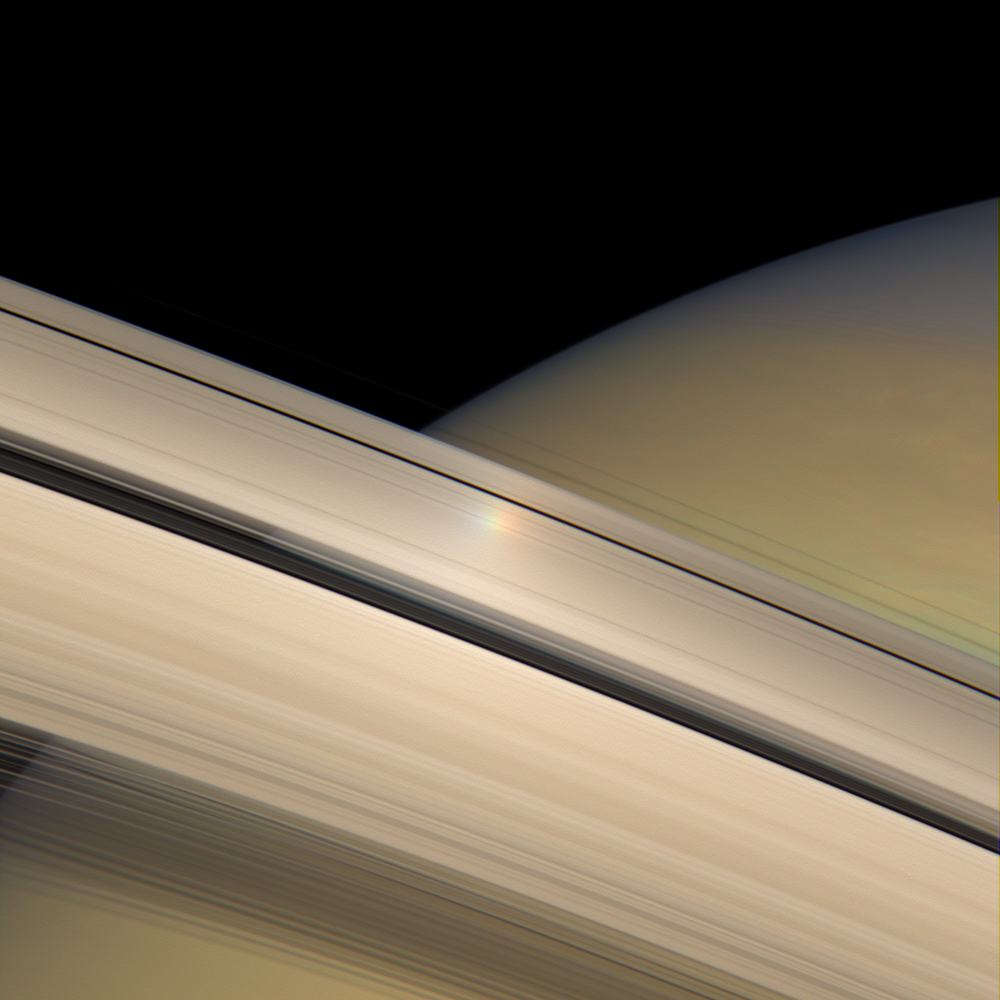

Rainbow on the Rings

The opposition effect, a brightness surge that is visible on Saturn’s rings when the sun is directly behind the spacecraft, is captured here as a colorful halo of light moving across Saturn’s sunlit rings.

The rainbow of color seen here is actually an artifact and a by-product of the spot’s movement and the way the color image was produced. Cassini acquires color images by taking sequential exposures using red, green and blue spectral filters, which are then composited together to form a color view. The bright patch traveled across the rings between exposures taken for this view, creating a series of three colorful spots showing its position at three separate moments.

See PIA08247 for more information about the opposition effect. PIA08267 shows a movie sequence of the bright spot traveling across the rings.

This view looks toward the sunlit side of the rings from about 9 degrees below the ringplane.

The images in this view were acquired with the Cassini spacecraft wide-angle camera on June 12, 2007, at a distance of approximately 523,000 kilometers (325,000 miles) from Saturn. Image scale is 31 kilometers (19 miles) per pixel.

The Cassini-Huygens mission is a cooperative project of NASA, the European Space Agency and the Italian Space Agency. The Jet Propulsion Laboratory, a division of the California Institute of Technology in Pasadena, manages the mission for NASA’s Science Mission Directorate, Washington, D.C. The Cassini orbiter and its two onboard cameras were designed, developed and assembled at JPL. The imaging operations center is based at the Space Science Institute in Boulder, Colo.

Credit: NASA/JPL/Space Science Institute